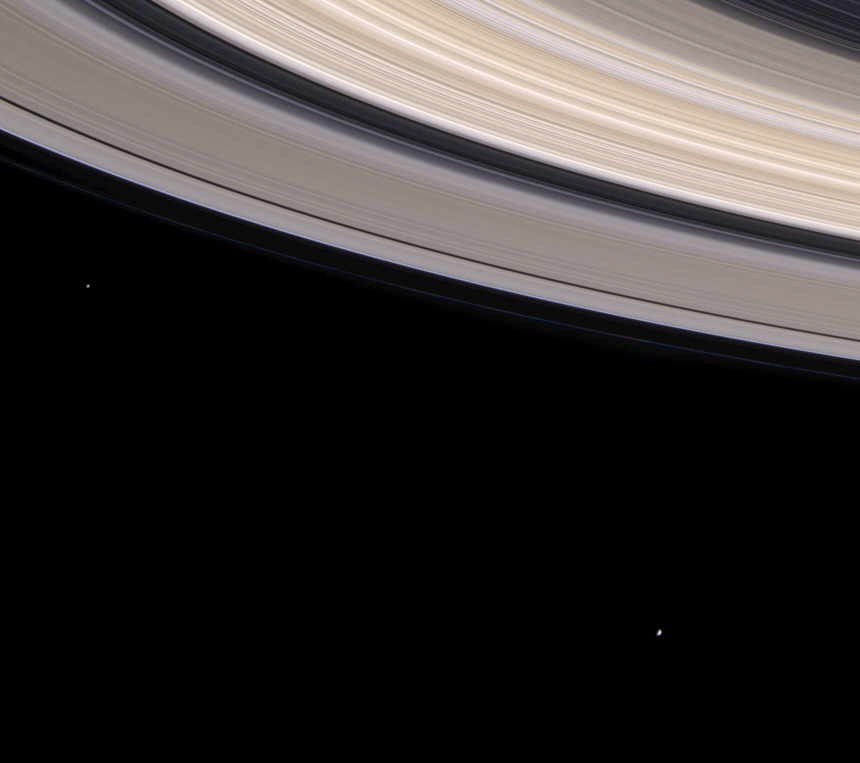

Musical Rings

Looking something like the fibrous bow of a violin, Saturn’s colorful rings sweep through this spectacular natural color view while two small moons look on.

From left, the moons visible here are Janus (181 kilometers, or 112 miles across) and Mimas (398 kilometers, or 247 miles across). Cassini’s view in this image is from beneath the ring plane; the moons are on the far side of Saturn. Janus leads Mimas as the two moons orbit the planet.

Nearly the entire ring system can be seen in this view. The diaphanous C ring appears at the upper right, followed by the multi-hued B ring. Next, the famous Cassini division (4,800 kilometers, or 2,980 miles wide) separates the A and B rings. The outer edge of the B ring which forms the inner boundary of the Cassini division is maintained by a gravitational resonance with Mimas. Near the outer edge of the A ring are the Encke Gap (325 kilometers, or 202 miles wide) and the barely visible Keeler Gap (35 kilometers, or 22 miles wide). The faint, thread-like F ring is discernible just beyond the main rings.

The image was obtained with the Cassini spacecraft narrow angle camera on August 27, 2004, at a distance of 9.1 million kilometers (5.6 million miles) from Saturn. Images taken with red, green and blue filters were combined to create this color view. The moons have been enhanced in brightness to increase their visibility. The image scale is 54 kilometers (34 miles) per pixel.

The Cassini-Huygens mission is a cooperative project of NASA, the European Space Agency and the Italian Space Agency. The Jet Propulsion Laboratory, a division of the California Institute of Technology in Pasadena, manages the Cassini-Huygens mission for NASA’s Office of Space Science, Washington, D.C. The Cassini orbiter and its two onboard cameras, were designed, developed and assembled at JPL. The imaging team is based at the Space Science Institute, Boulder, Colo.

Credit: NASA/JPL/Space Science Institute